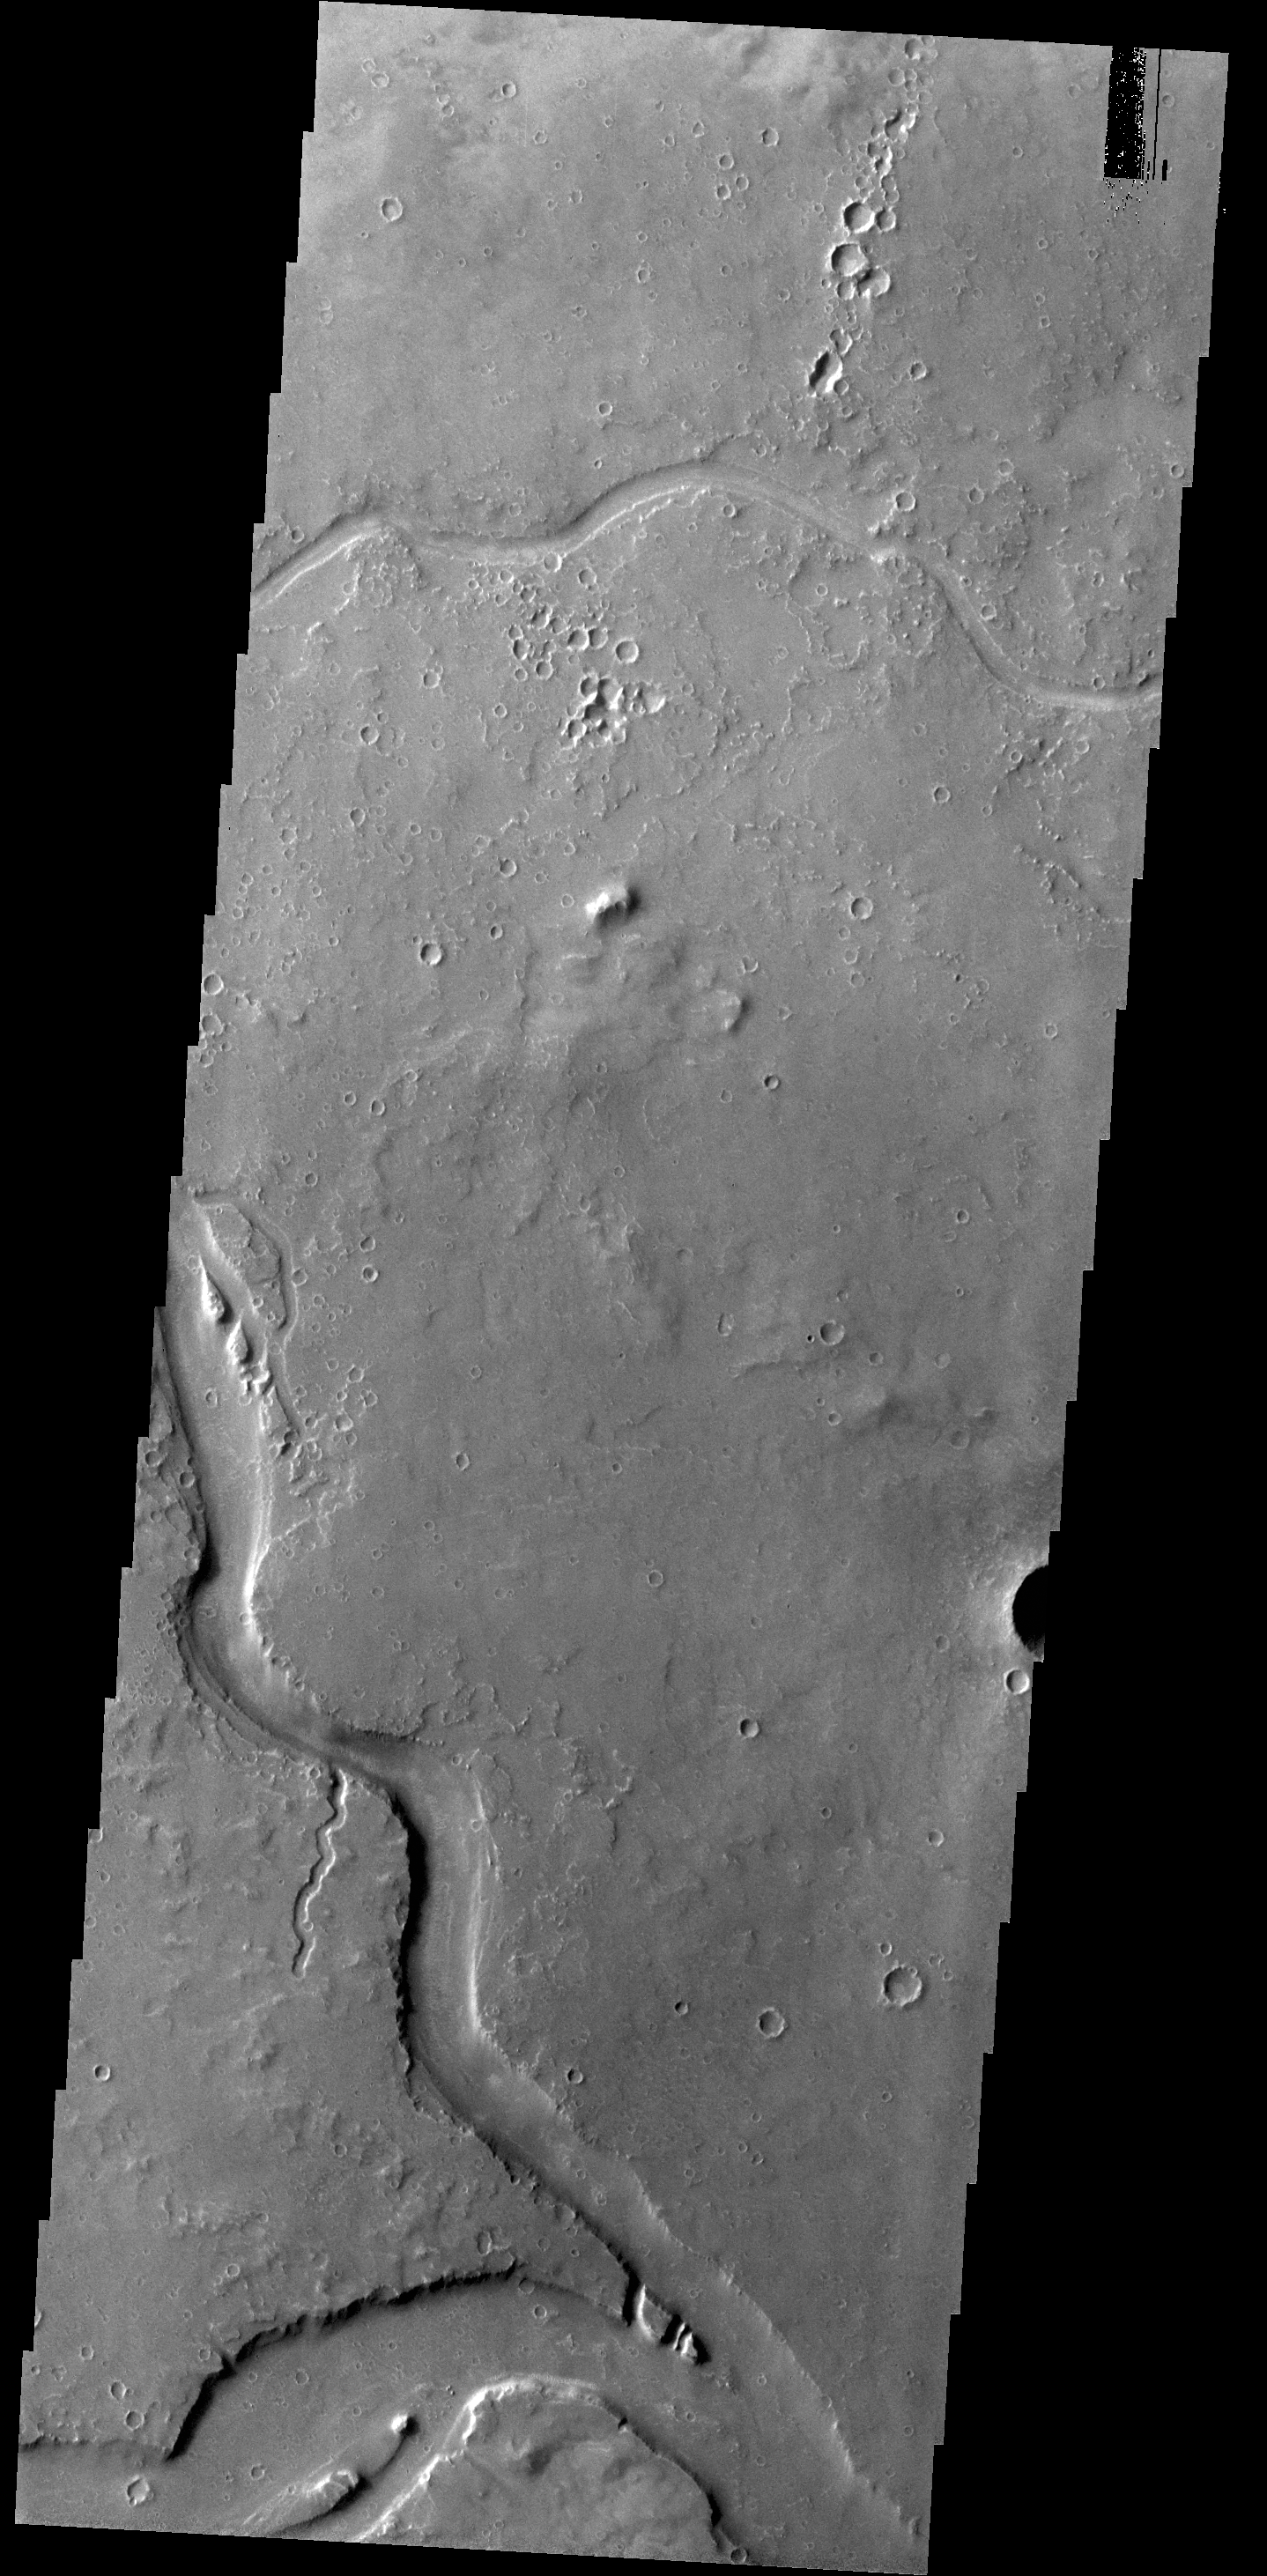

Granicus Valles

The channels in this VIS image are part of Granicus Valles, located west of the Elysium volcanic complex.

Credit: NASA/JPL-Caltech/ASU